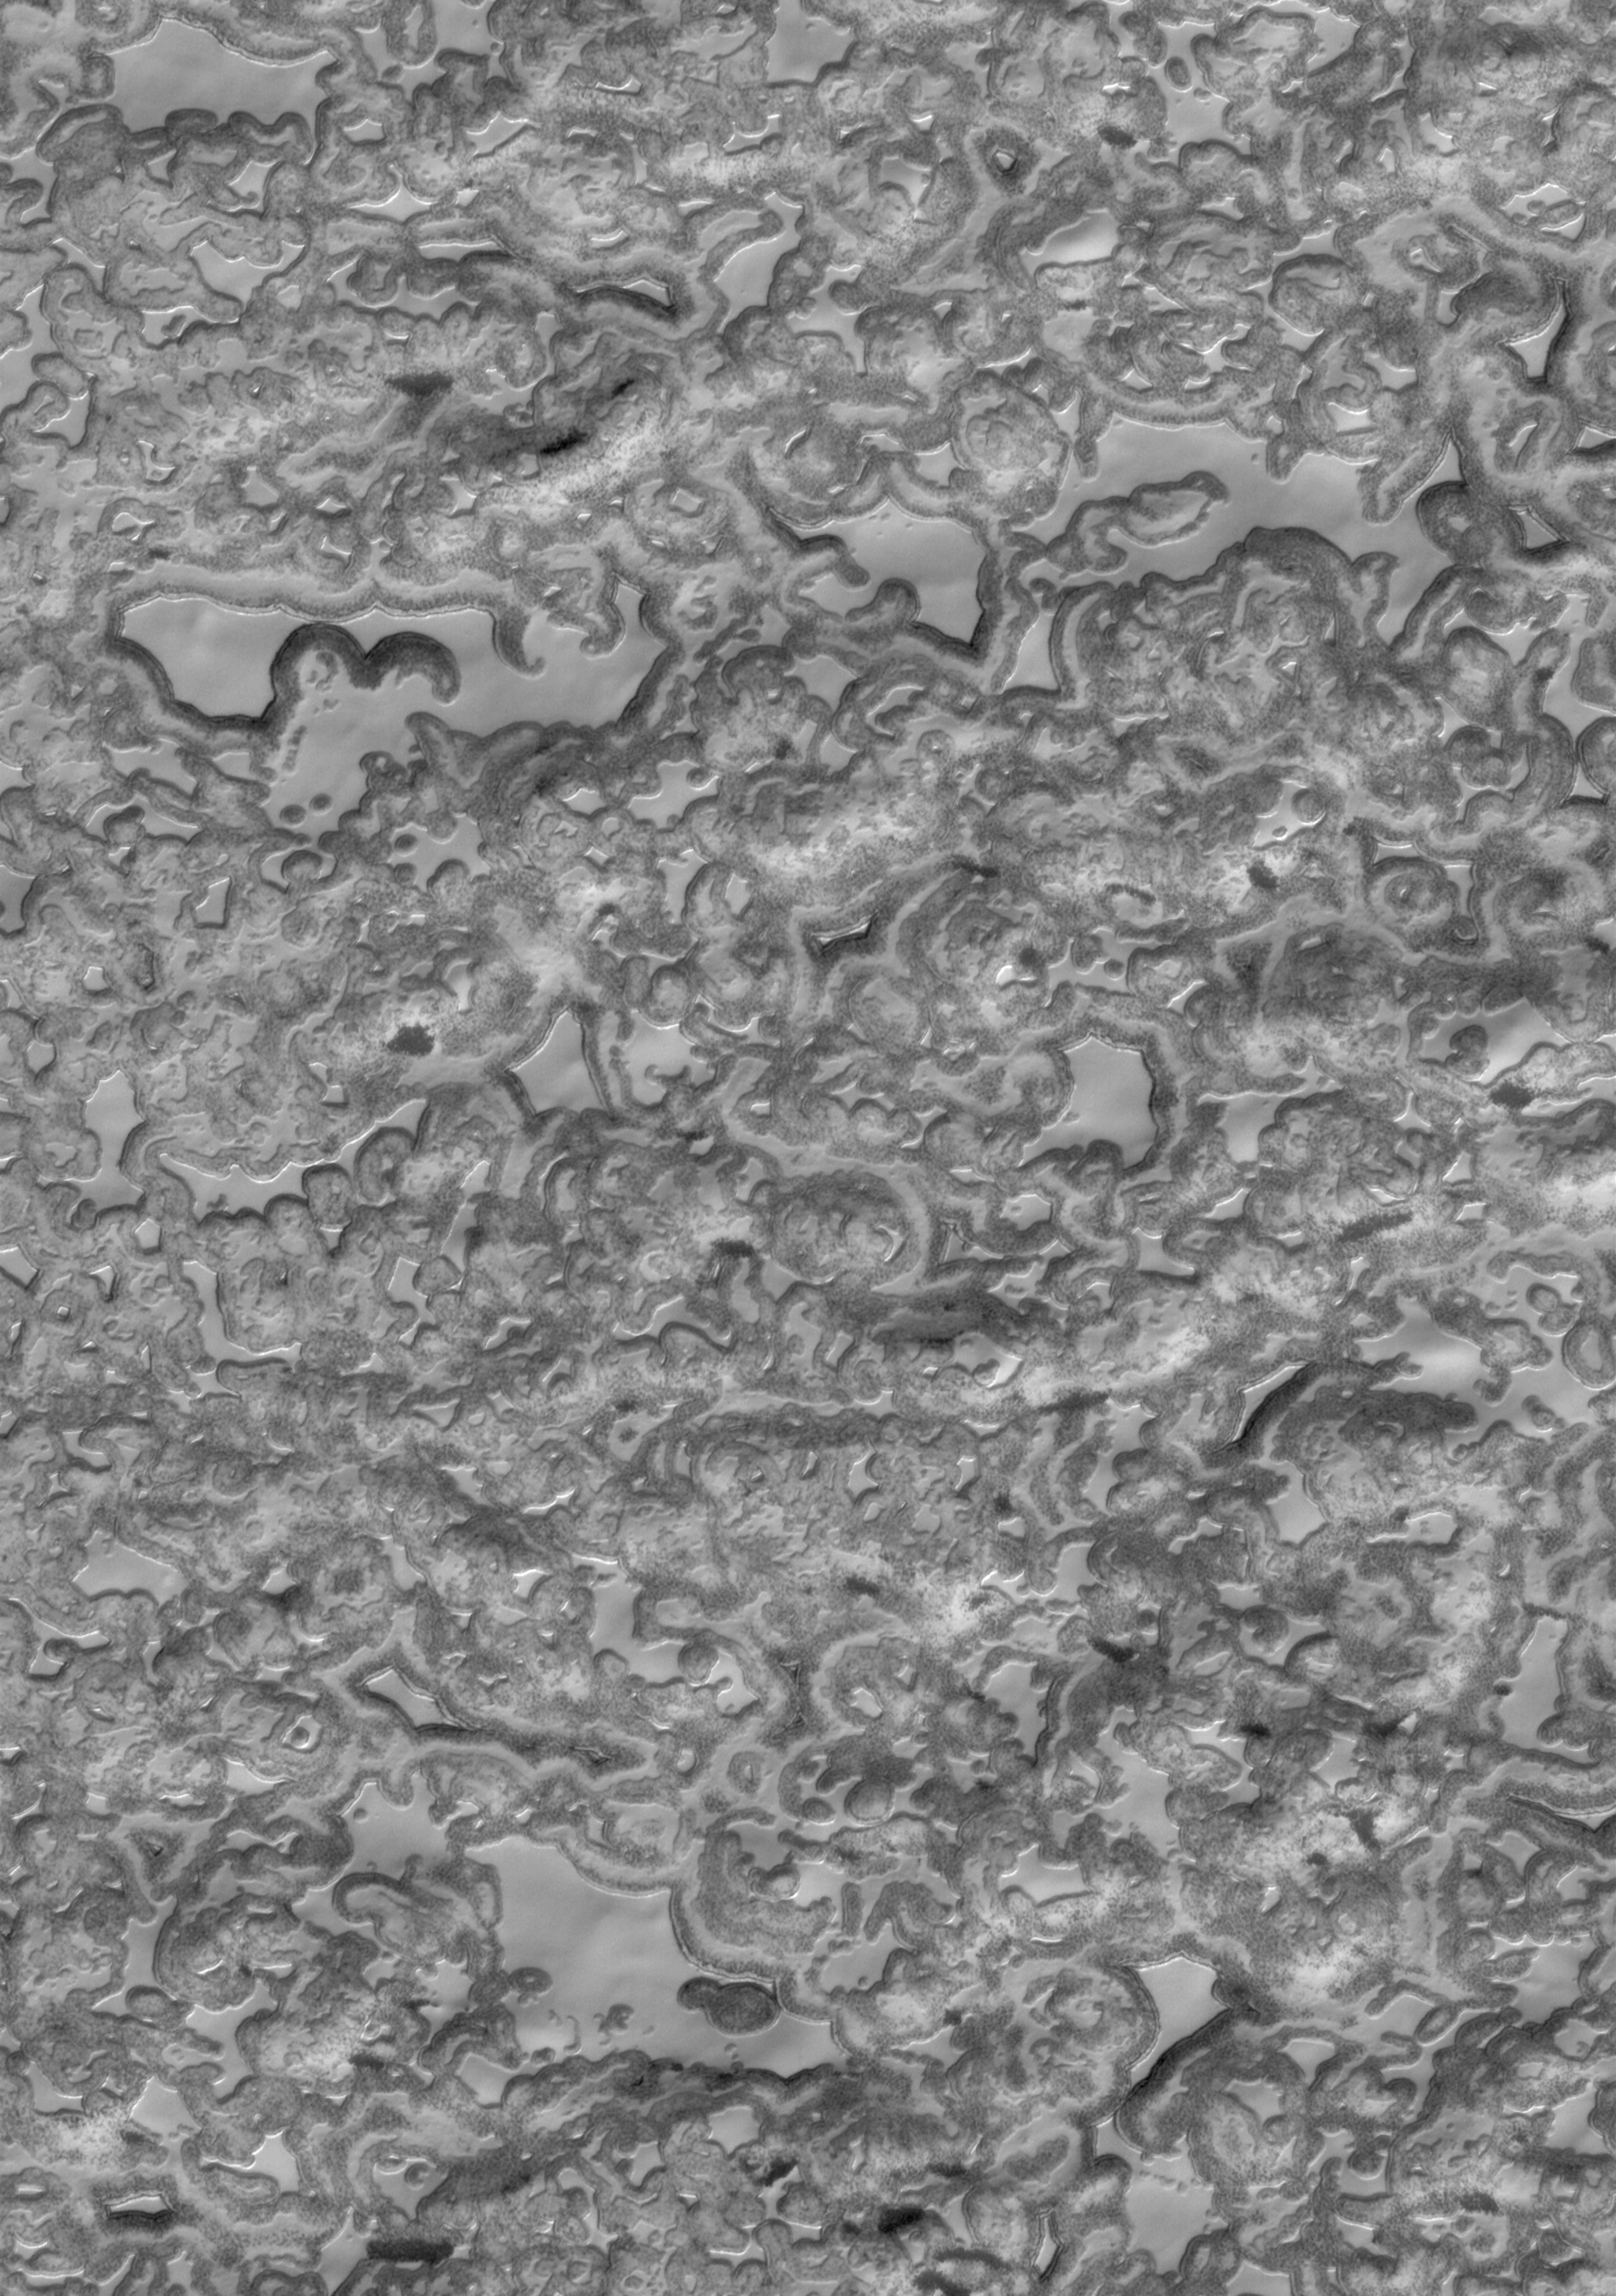

Residual Cap

10 May 2006
This Mars Global Surveyor (MGS) Mars Orbiter Camera (MOC) image shows a summertime view of the south polar residual cap of Mars. In this image, mesas composed largely of solid carbon dioxide are separated from one another by irregularly-shaped depressions. The variation in brightness across this scene is a function of several factors including, but not limited to, varying proportions of dust and solid carbon dioxide, undulating topography, and differences in the roughness of the slopes versus the flat surfaces.

Location near: 86.7°S, 343.3°W
Image width: ~3 km (~1.9 mi)
Illumination from: upper left
Season: Southern Summer

Credit: NASA/JPL/Malin Space Science Systems